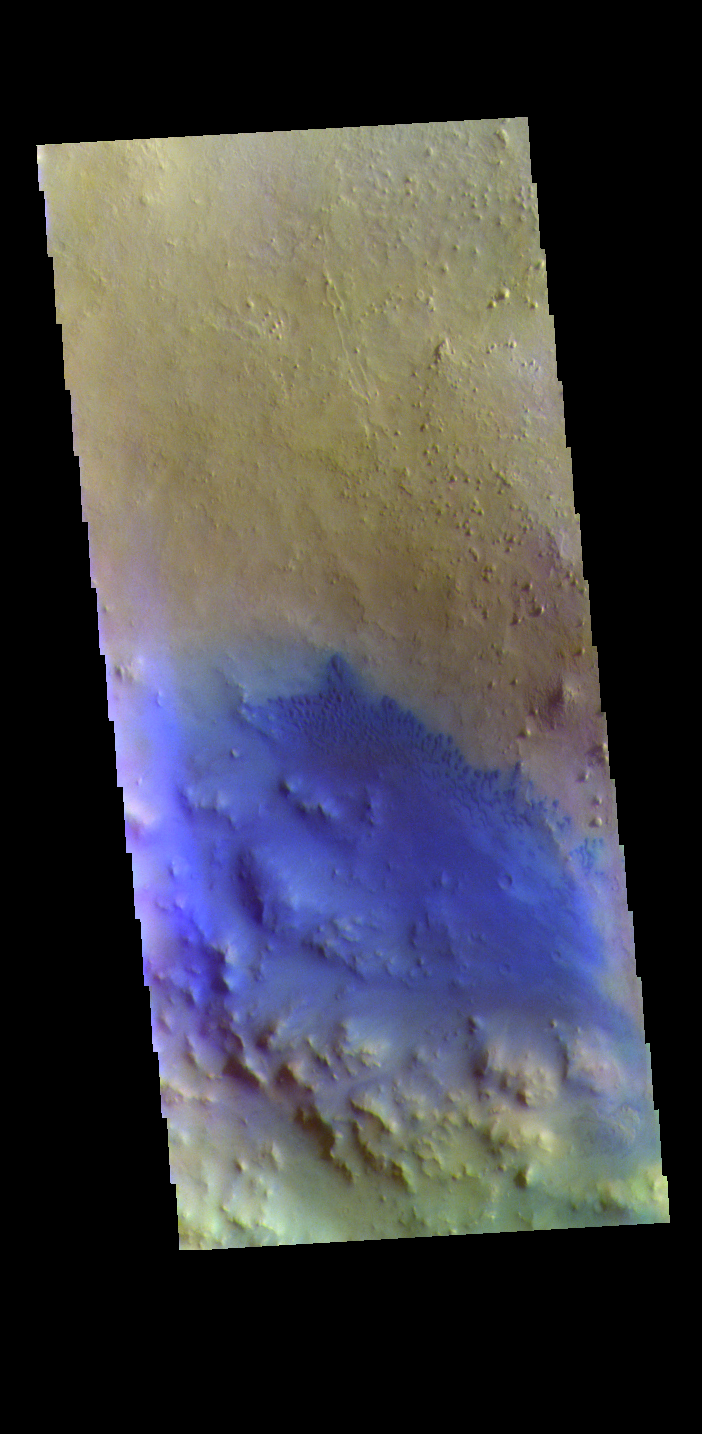

Crater Dunes – False Color

Today’s VIS image is located in an unnamed crater in Arabia Terra. Dark blue in this combination is typically basaltic sands. The presence of sand dunes with this tone indicated that these dunes are of basaltic composition.

The THEMIS VIS camera contains 5 filters. The data from different filters can be combined in multiple ways to create a false color image. These false color images may reveal subtle variations of the surface not easily identified in a single band image.

Credit: NASA/JPL-Caltech/ASU